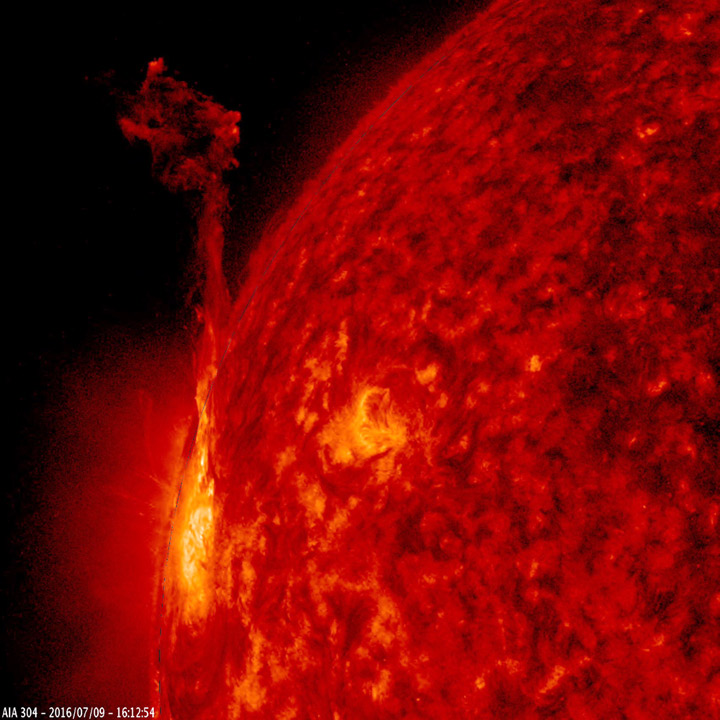

Weak Thrusts

One active region at the edge of the Sun pushed out about ten thrusts of plasma in just over a day long period (July 9-10, 2016). All of them, propelled by magnetic forces, quickly withdrew back into the active region. The images were taken in a wavelength of extreme ultraviolet light.

Movies
Thrusts_304_big.mp4
Thrusts_304_sm.mp4

SDO is managed by NASA’s Goddard Space Flight Center, Greenbelt, Maryland, for NASA’s Science Mission Directorate, Washington. Its Atmosphere Imaging Assembly was built by the Lockheed Martin Solar Astrophysics Laboratory (LMSAL), Palo Alto, California.

Credit: NASA/GSFC/Solar Dynamics Observatory